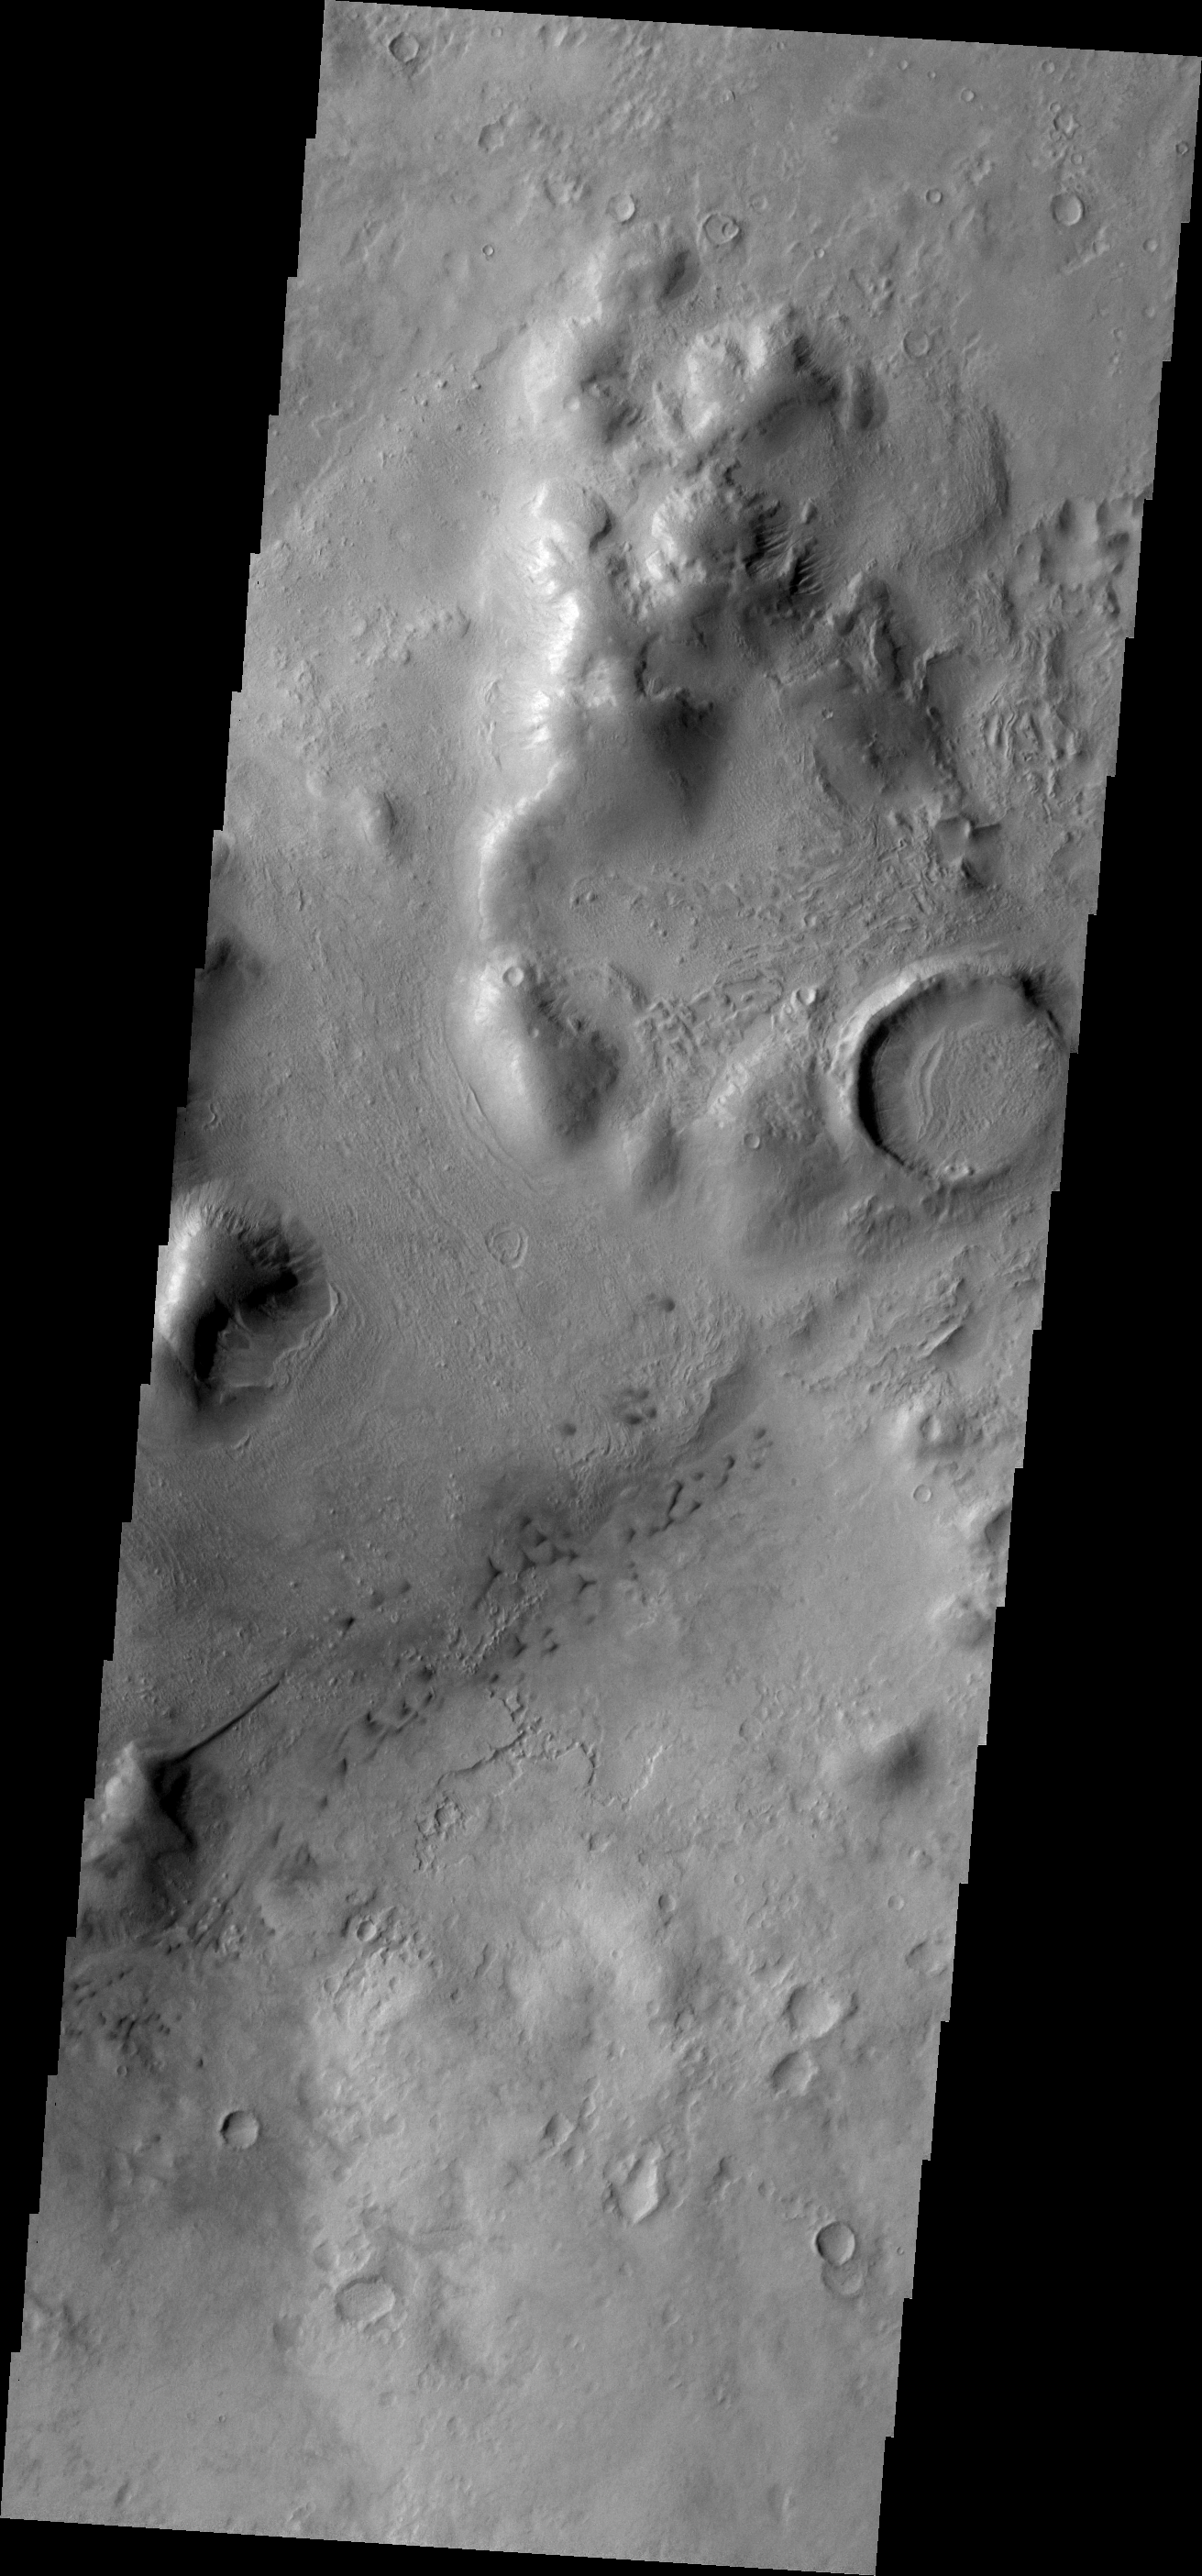

THEMIS Art #102

Do you see what I see? A long dune extends from the side of a hill on the bottom left side of this image. It looks like the beak of a humming bird.

Credit: NASA/JPL-Caltech/ASU